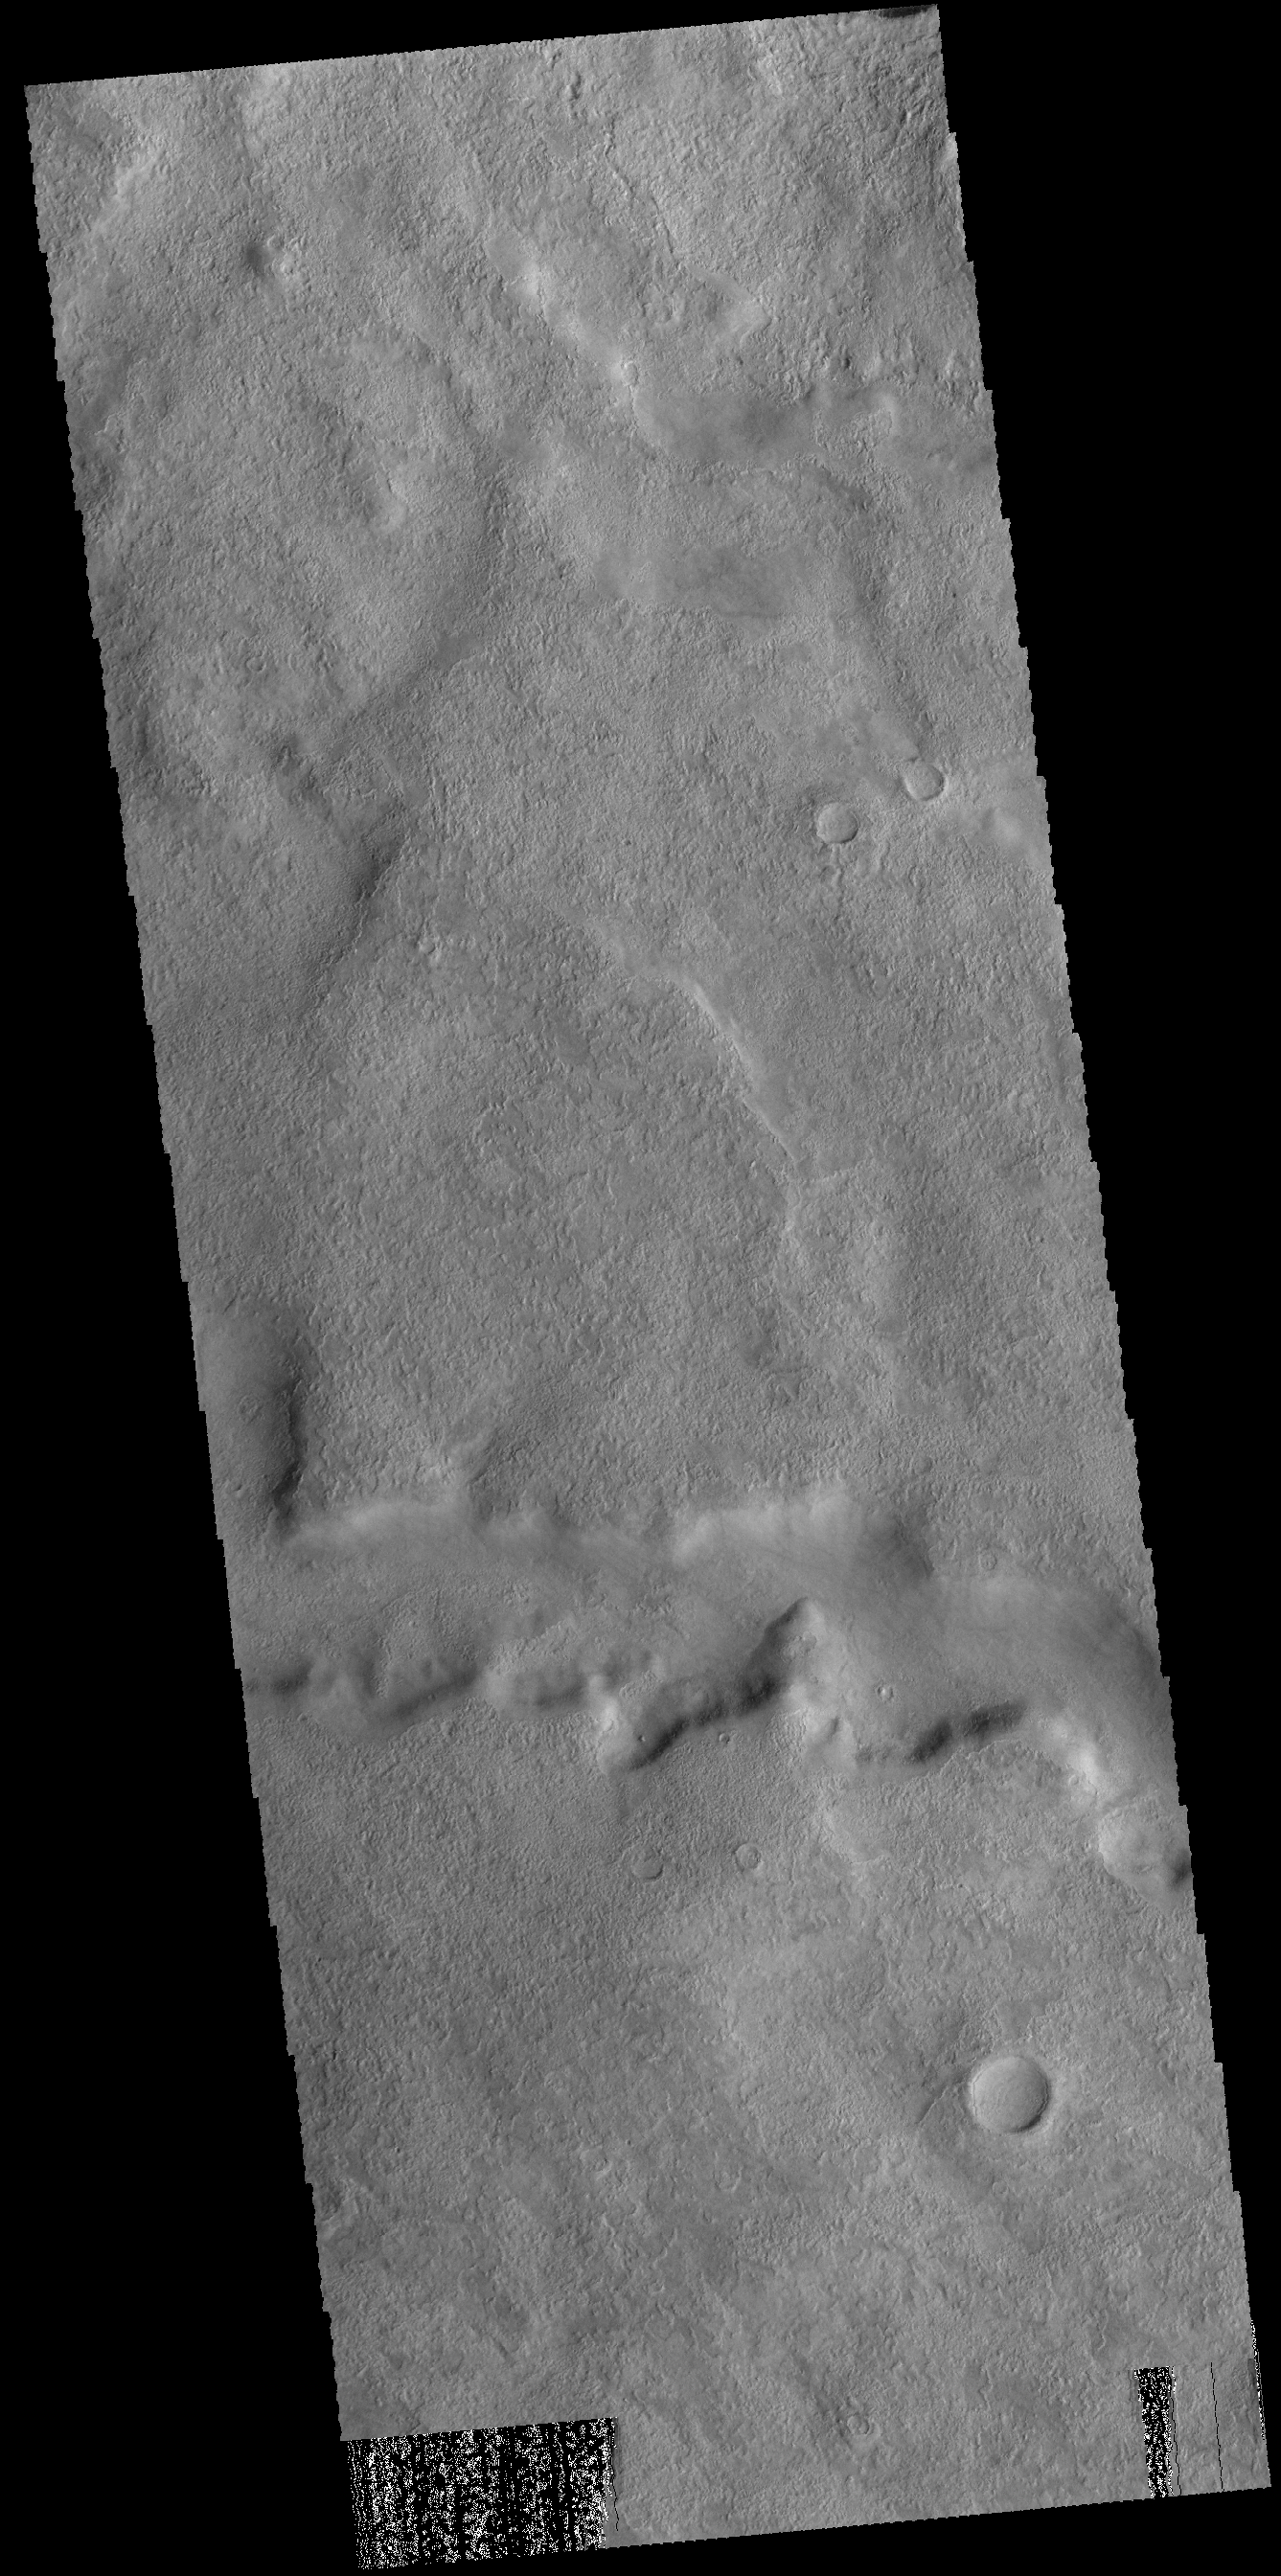

Tader Valles

Today’s VIS image shows a section of Tader Valles located in Terra Sirenum.

Credit: NASA/JPL-Caltech/ASU